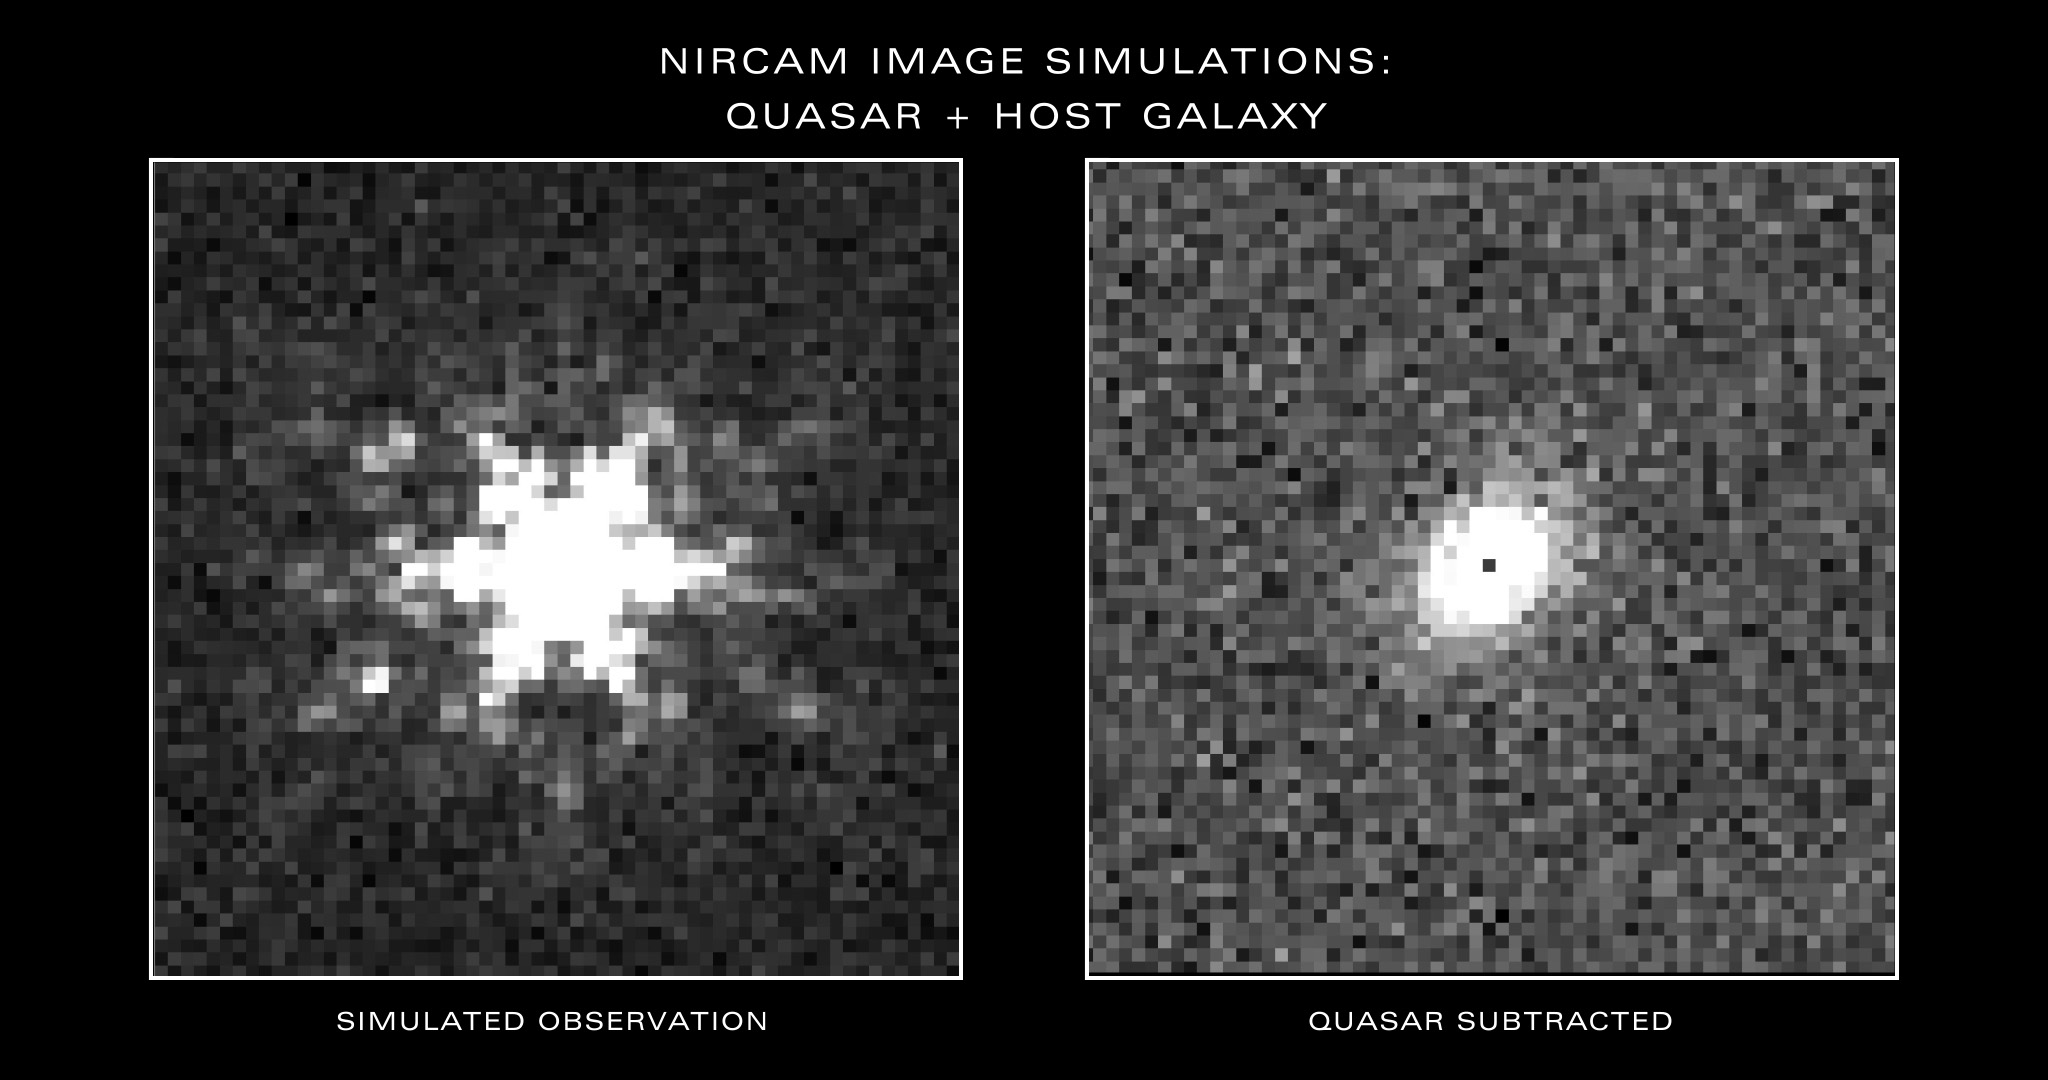

Simulated Webb Images of Quasar and Galaxy Surrounding Quasar

Researchers will study the galaxies that surround three bright quasars in detail for the first time with the James Webb Space Telescope. First, they will take images of each target with Webb’s Near-Infrared Camera (NIRCam), like the simulated image shown at left. Next, they will remove the quasar’s light to reveal the galaxy and its stars, simulated at right. These observations will reveal the makeup of three galaxies in the early universe and add to what is understood about this time period, known as the Era of Reionization.

Credit: Illustration: NASA, ESA, CSA, Joseph Olmsted (STScI)